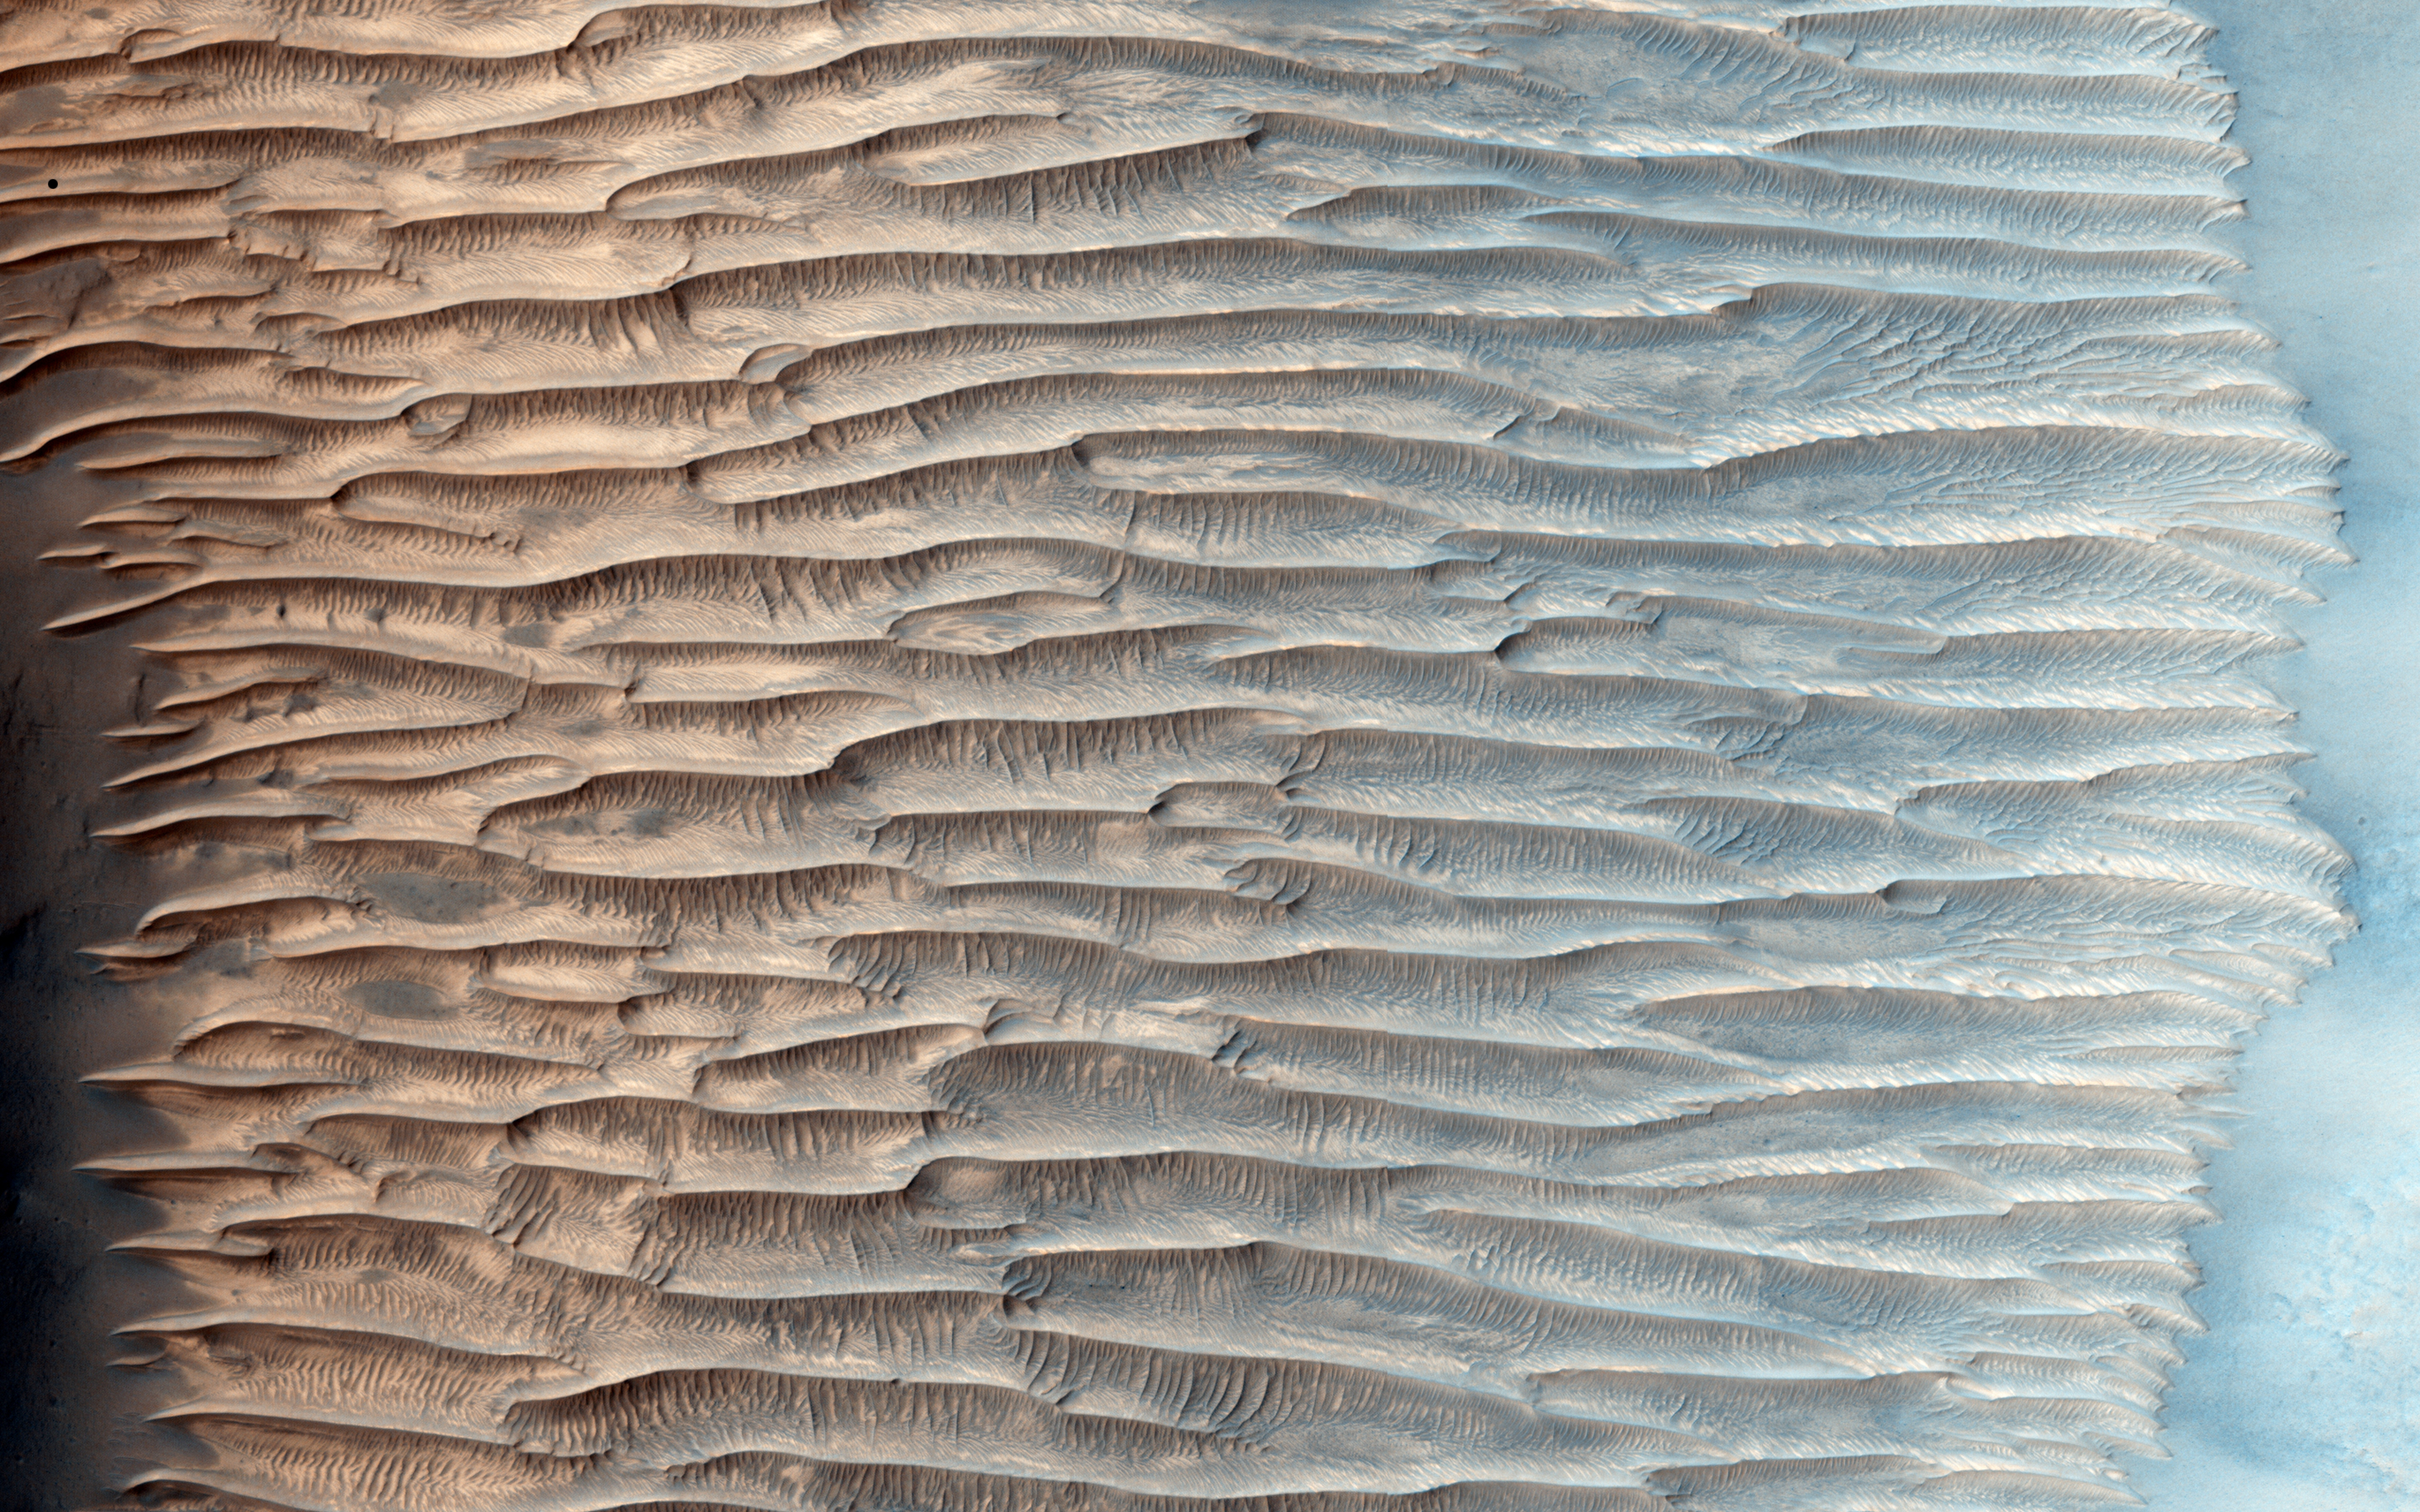

Feathery Ridges

This HiRISE image shows a valley filled with an assortment of linear ridges. These ridges are often referred to as transverse aeolian ridges, or TAR, and they take a variety of forms. Here they sit at right angles to the direction of the valley, because the topography funnels the wind along the trough.

At this location, some of the TAR have secondary structures, likely small ripples. It is common for sand dunes to be covered in small ripples, often with different orientations that may be shaped by winds redirected by the larger dunes. Here the secondary structures have an unusual radiating/converging pattern, giving the TAR here a feathery appearance.

HiRISE is one of six instruments on NASA’s Mars Reconnaissance Orbiter. The University of Arizona, Tucson, operates HiRISE, which was built by Ball Aerospace & Technologies Corp., Boulder, Colo. NASA’s Jet Propulsion Laboratory, a division of the California Institute of Technology in Pasadena, manages the Mars Reconnaissance Orbiter Project for NASA’s Science Mission Directorate, Washington.

Credit: NASA/JPL-Caltech/Univ. of Arizona